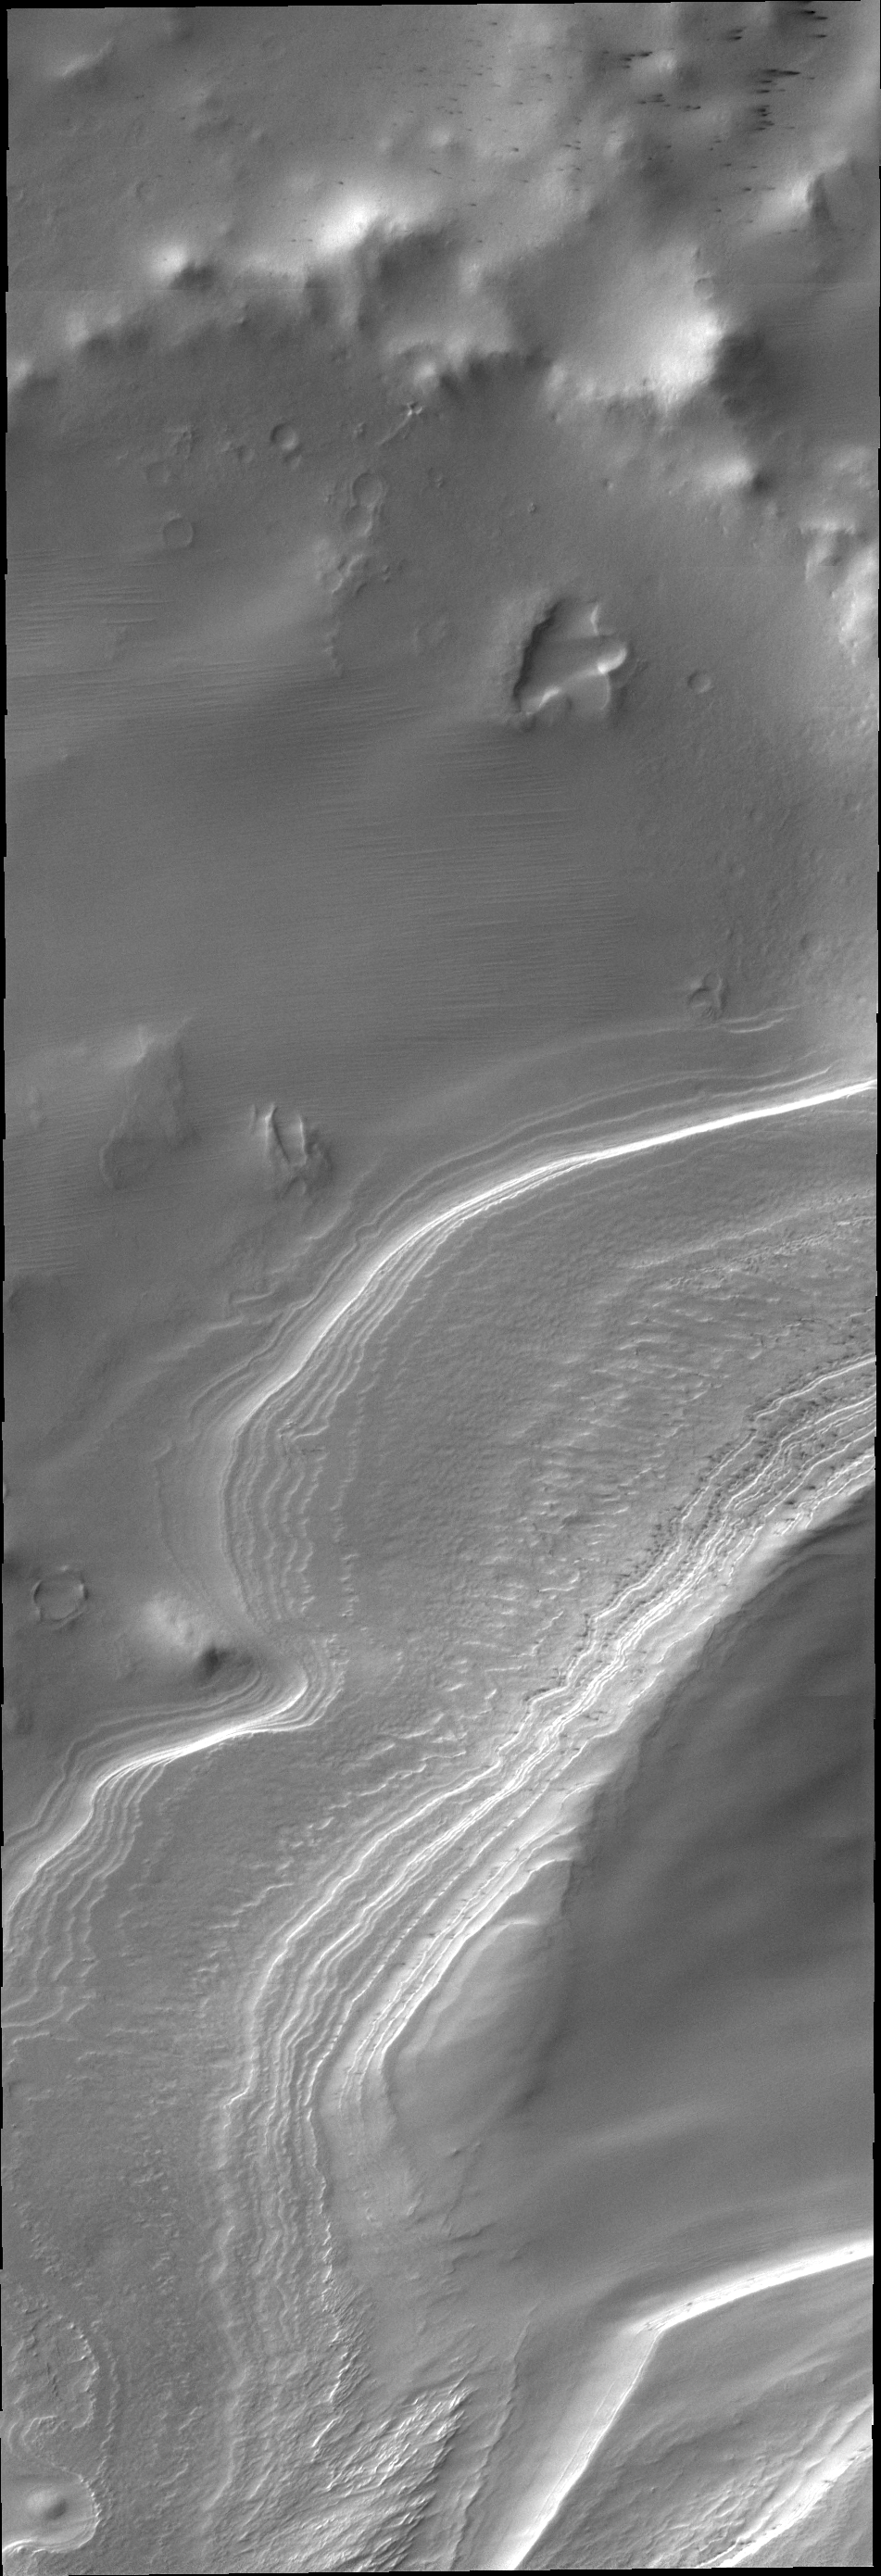

South Polar Layers

Layering in south polar ice is easy to see in this outlier of the main polar cap.

Credit: NASA/JPL/ASU